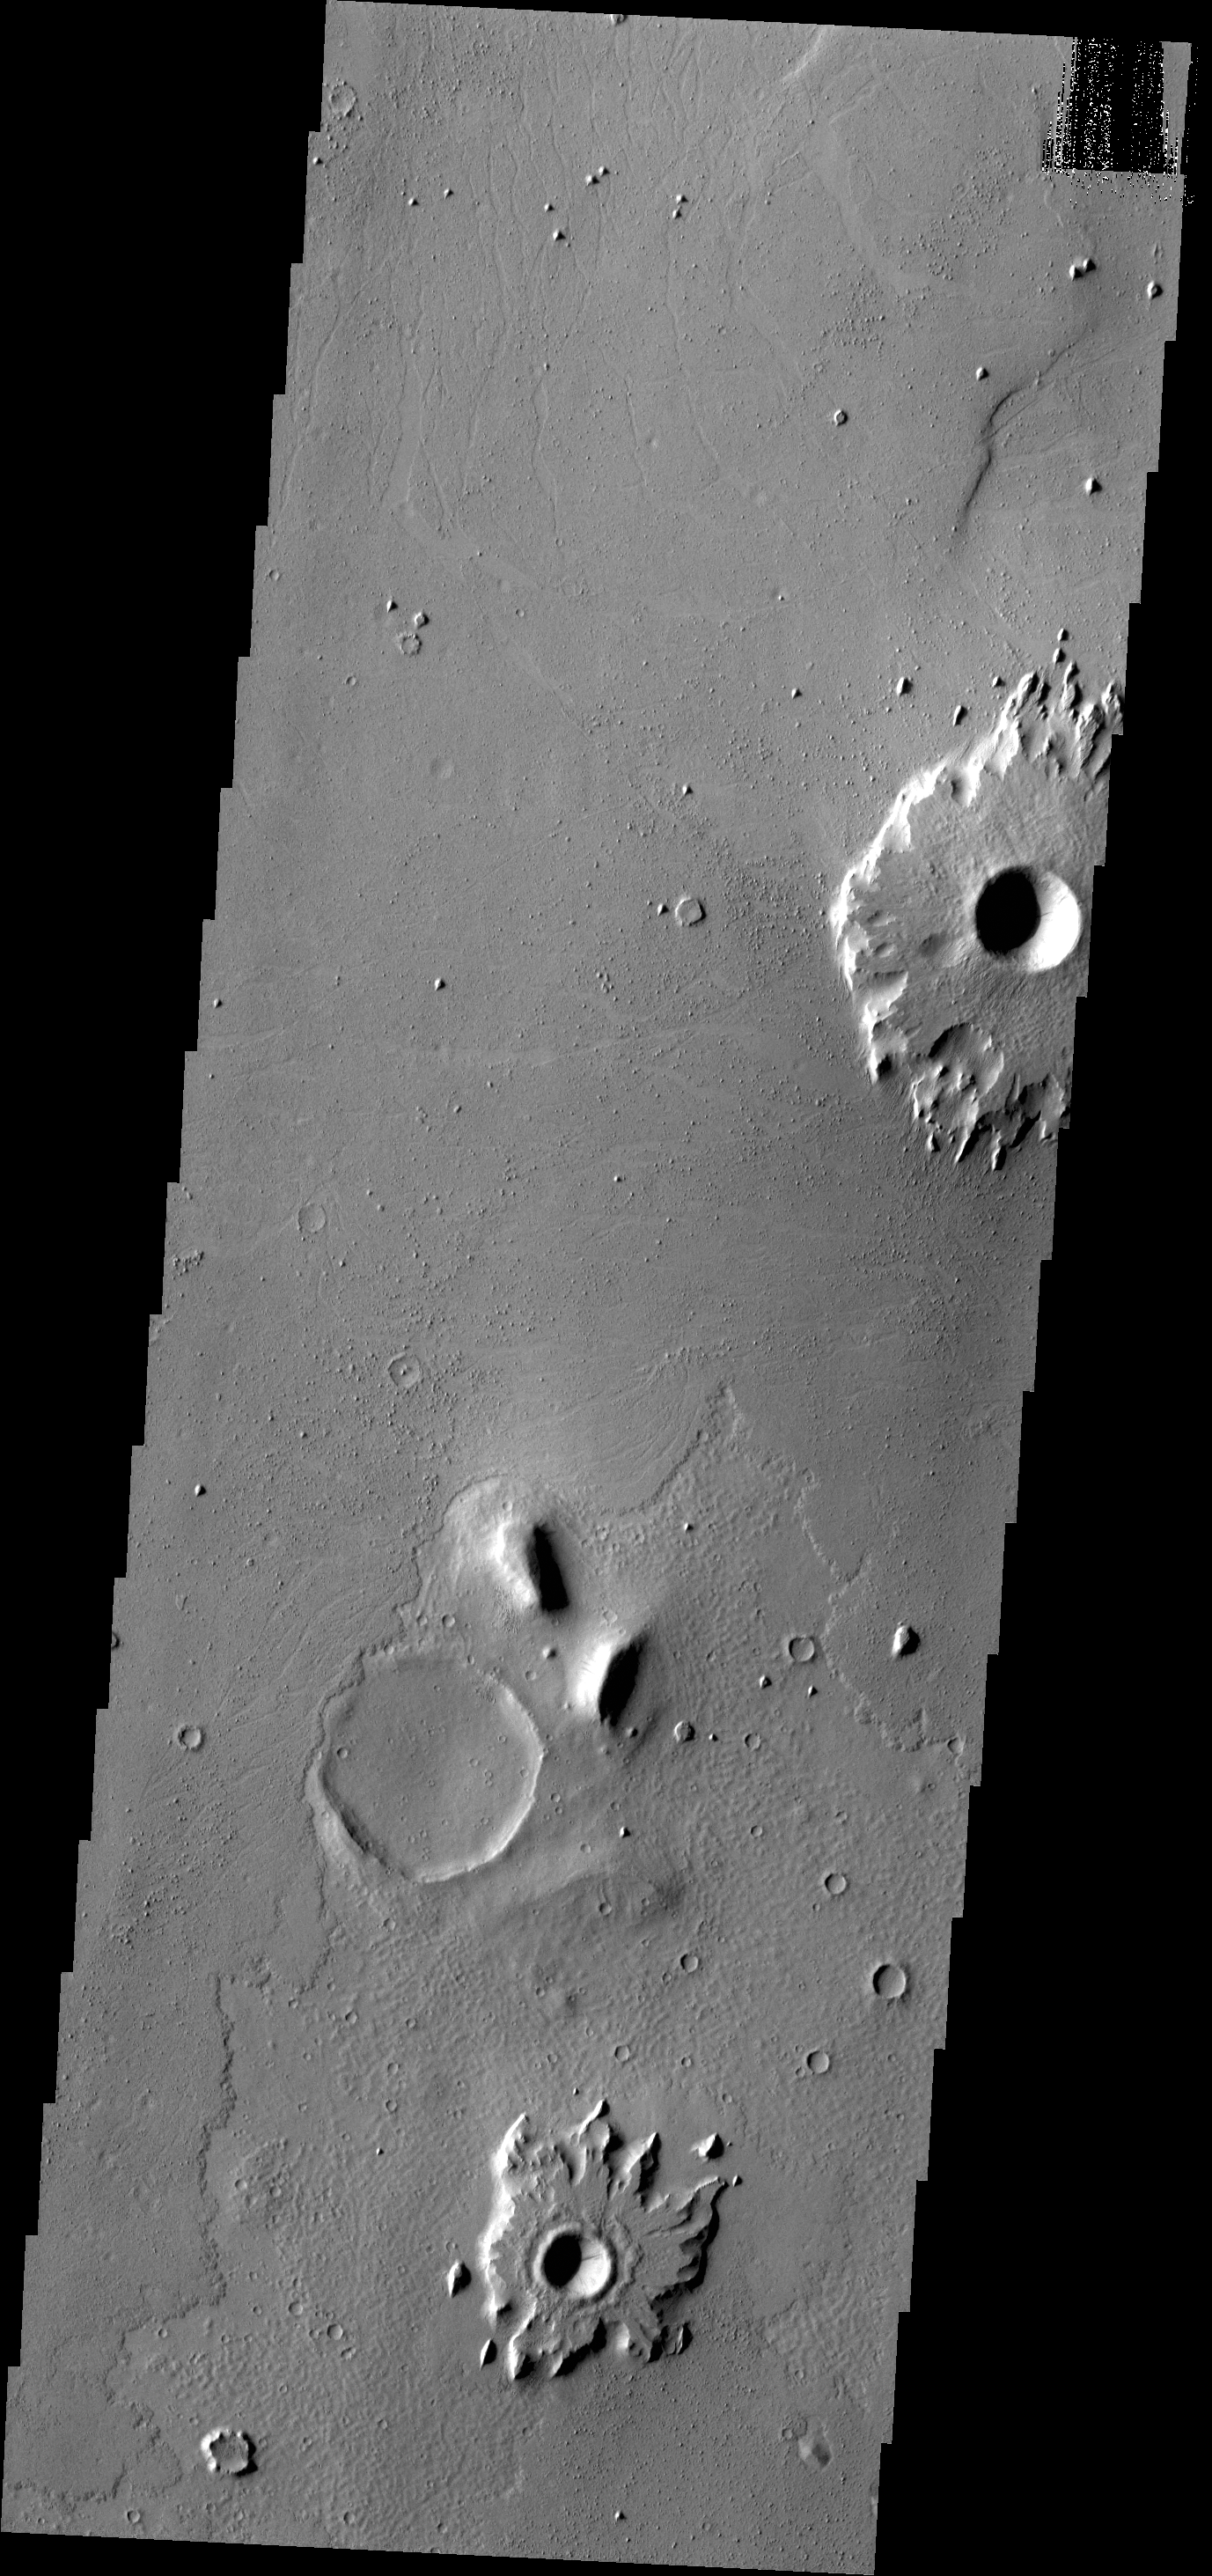

Resistent Ejecta

This VIS image of southern Amazonis Planitia shows two craters with ejecta that stand out above the surrounding surface. The ejecta has remained in place while the surrounding material was removed. Extensive wind erosion is common in this region.

Credit: NASA/JPL-Caltech/ASU